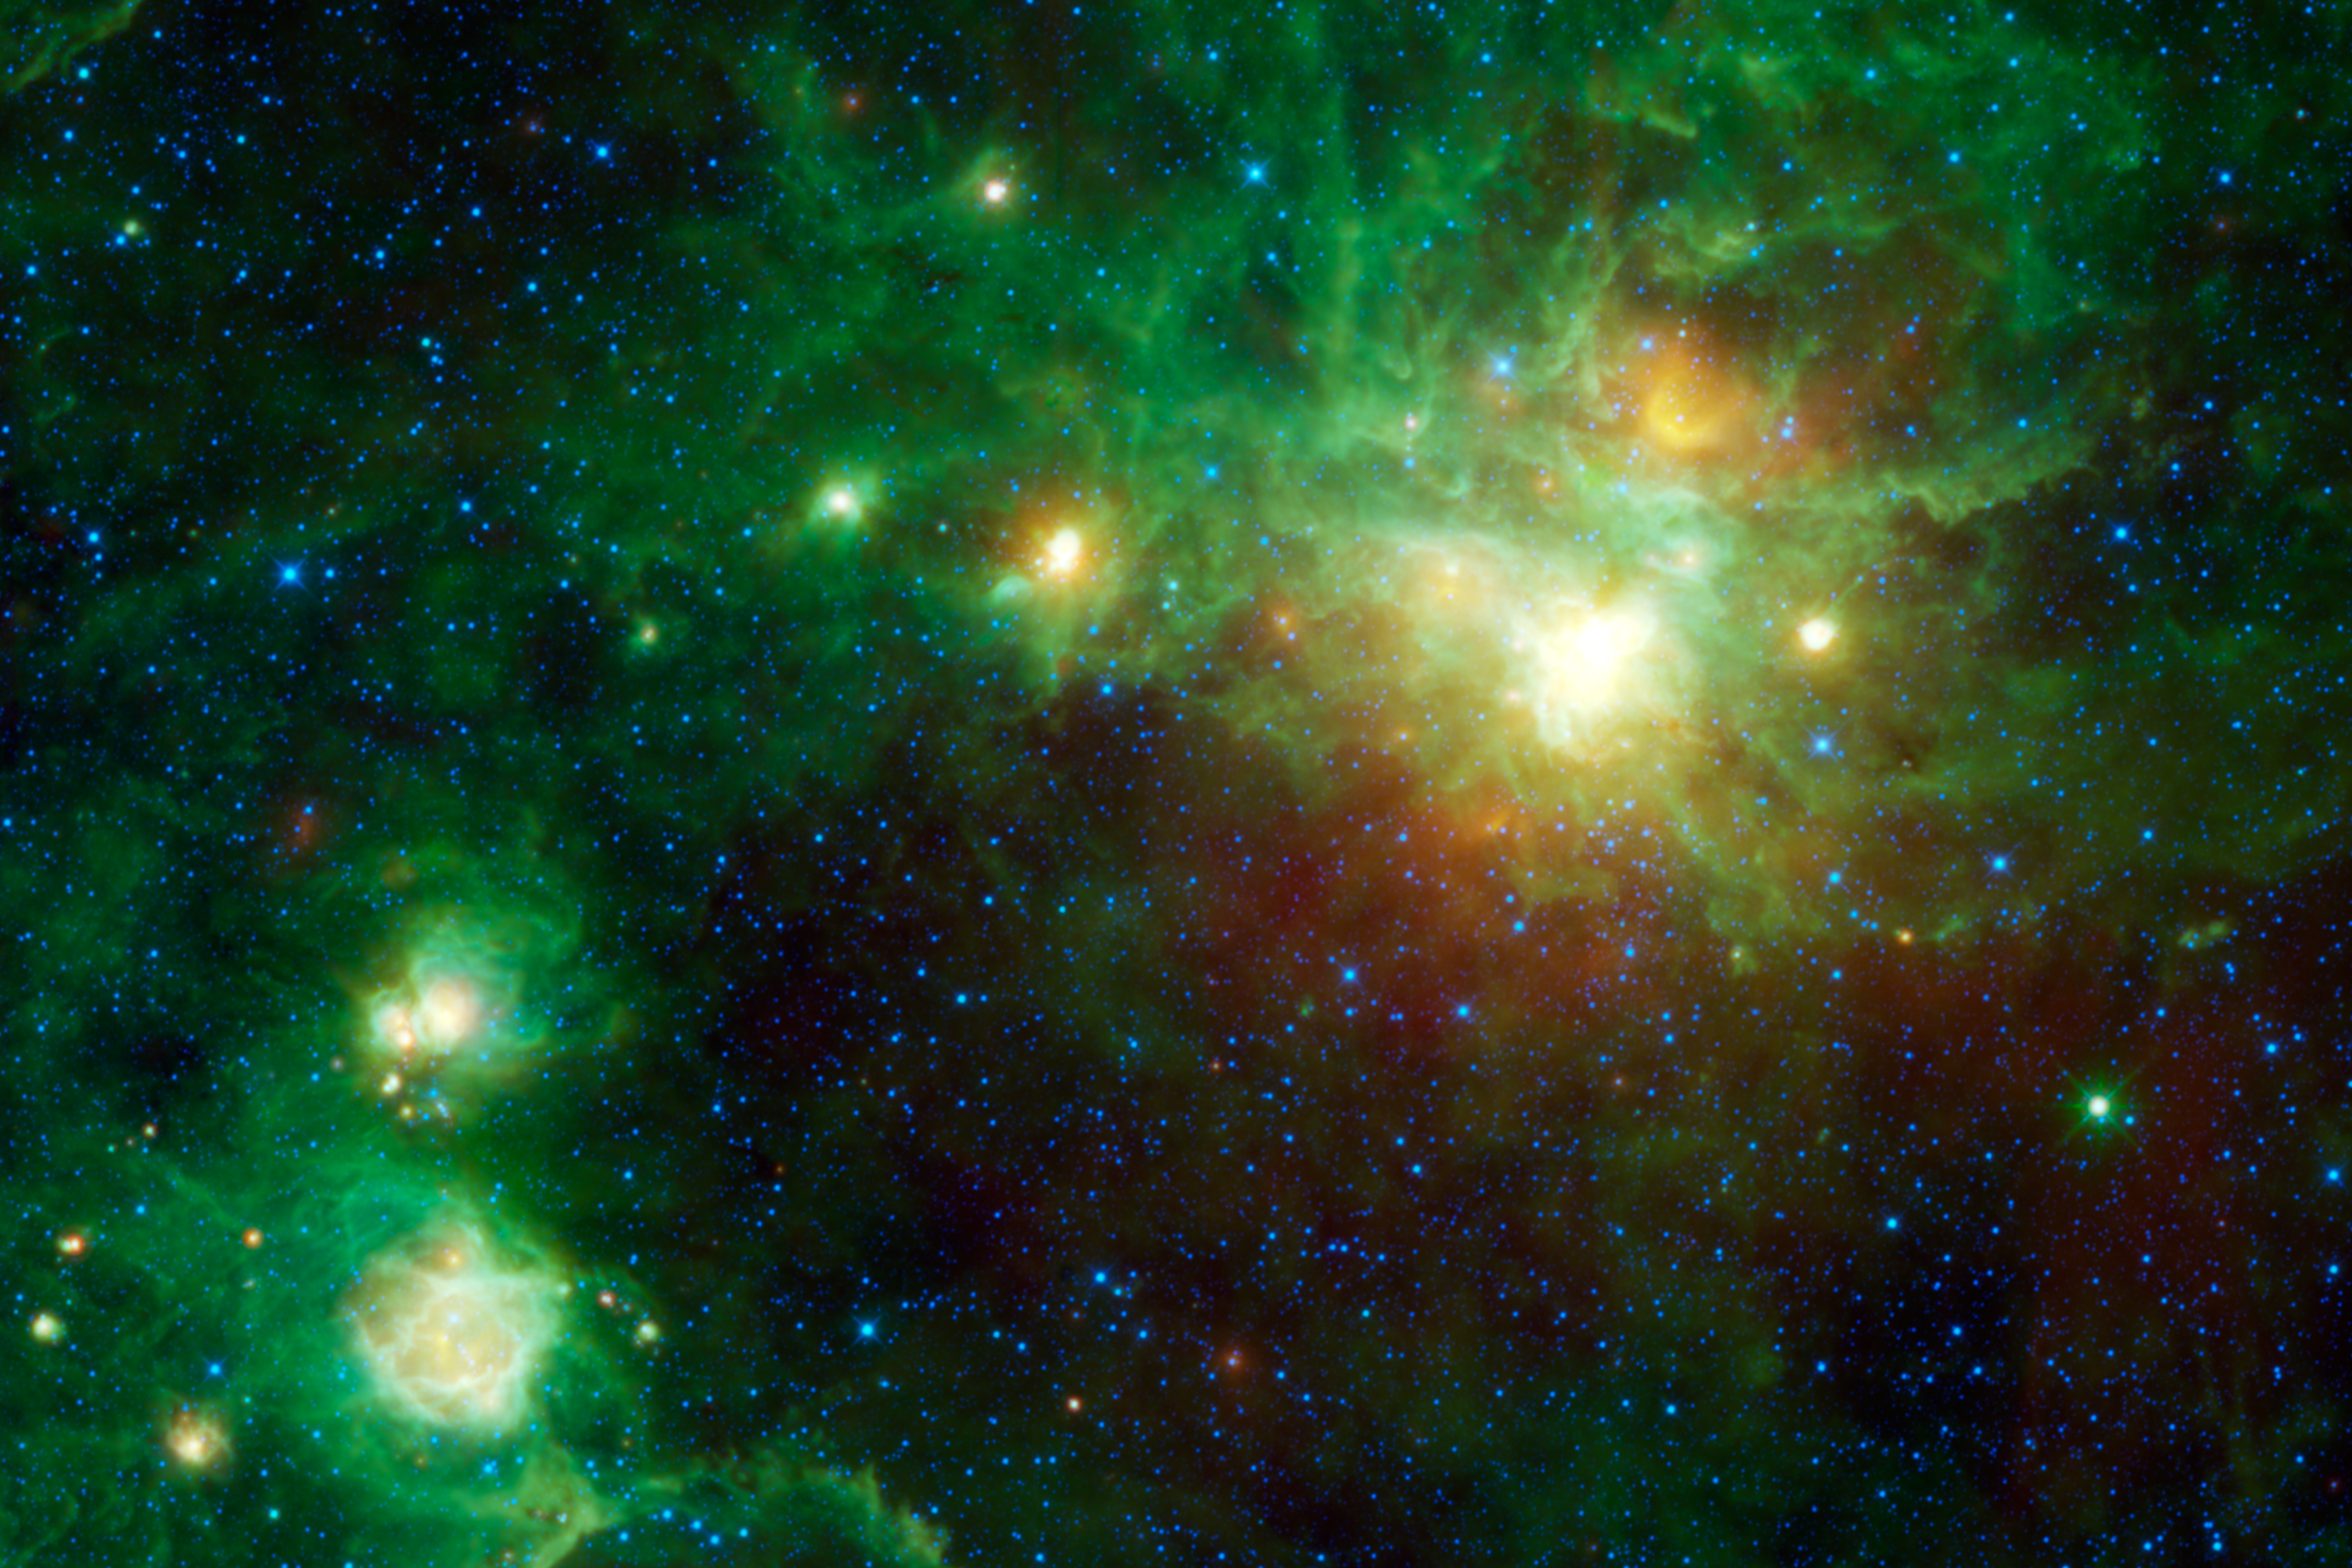

Star Formation Everywhere You Look

This image from NASA’s Wide-field Infrared Survey Explorer, or WISE, highlights several star-forming regions. There are five distinct centers of star birth in this one image alone. Star-forming nebulae (called HII regions by astronomers) are clouds of gas and dust that have been heated up by nearby stars recently formed from the same cloud.

The largest, brightest cloud, in the upper right is known as Gum 22. It’s named after Colin Gum, an Australian astronomer who surveyed the southern hemisphere sky in the early 1950’s looking for star-forming regions like these. He catalogued 85 new such regions, named Gum 1 to85 (Gum Crater on the moon was also named in his honor).

Going counter-clockwise from Gum 22, the other catalogued nebulae in the image are Gum 23 (part of same cloud as 22), IRAS 09002-4732 (orange cloud near center), Bran 226 (upper cloud of the two at lower left), and finally Gum 25 at far lower left. There are also several smaller and/or more distant regions scattered throughout the image that have yet to be catalogued. Most of the regions are thought to be part of our local Orion spiral arm spur in the Milky Way galaxy. Their distances range from about 4,000 to 10,000 light-years away.

Notice the very bright green star near the lower right portion of the image. You can tell it’s a star because it appears to have ‘spikes’ sticking out of it (diffraction spikes like these are an optical effect caused by the structure of the telescope). Bright stars in WISE images are typically blue, so you know this one is special. Known as IRAS 08535-4724, it’s a unique type of stellar giant called a carbon star. Carbon stars are similar to red giants stars, which are much larger than the sun, glow brightly in longer wavelengths, and are in the late stages of their lives. But they have unusually high amounts of carbon in their outer atmospheres. Astronomers think this carbon comes either from convection currents deep within a star’s core, or from a nearby neighboring star, from which it is siphoned. Recent evidence suggests that a carbon star like this one will end its life in an extremely powerful explosion called a gamma-ray burst, briefly outshining the sun a million trillion times.

The colors used in this image represent specific wavelengths of infrared light. Blue and cyan (blue-green) represent light emitted at wavelengths of 3.4 and 4.6 microns, which is predominantly from stars. Green and red represent light of 12 and 22 microns, respectively, which is mostly emitted by dust.

JPL manages the Wide-field Infrared Survey Explorer for NASA’s Science Mission Directorate, Washington. The principal investigator, Edward Wright, is at UCLA. The mission was competitively selected under NASA’s Explorers Program managed by the Goddard Space Flight Center, Greenbelt, Md. The science instrument was built by the Space Dynamics Laboratory, Logan, Utah, and the spacecraft was built by Ball Aerospace & Technologies Corp., Boulder, Colo. Science operations and data processing take place at the Infrared Processing and Analysis Center at the California Institute of Technology in Pasadena. Caltech manages JPL for NASA.

Credit: NASA/JPL-Caltech/UCLA